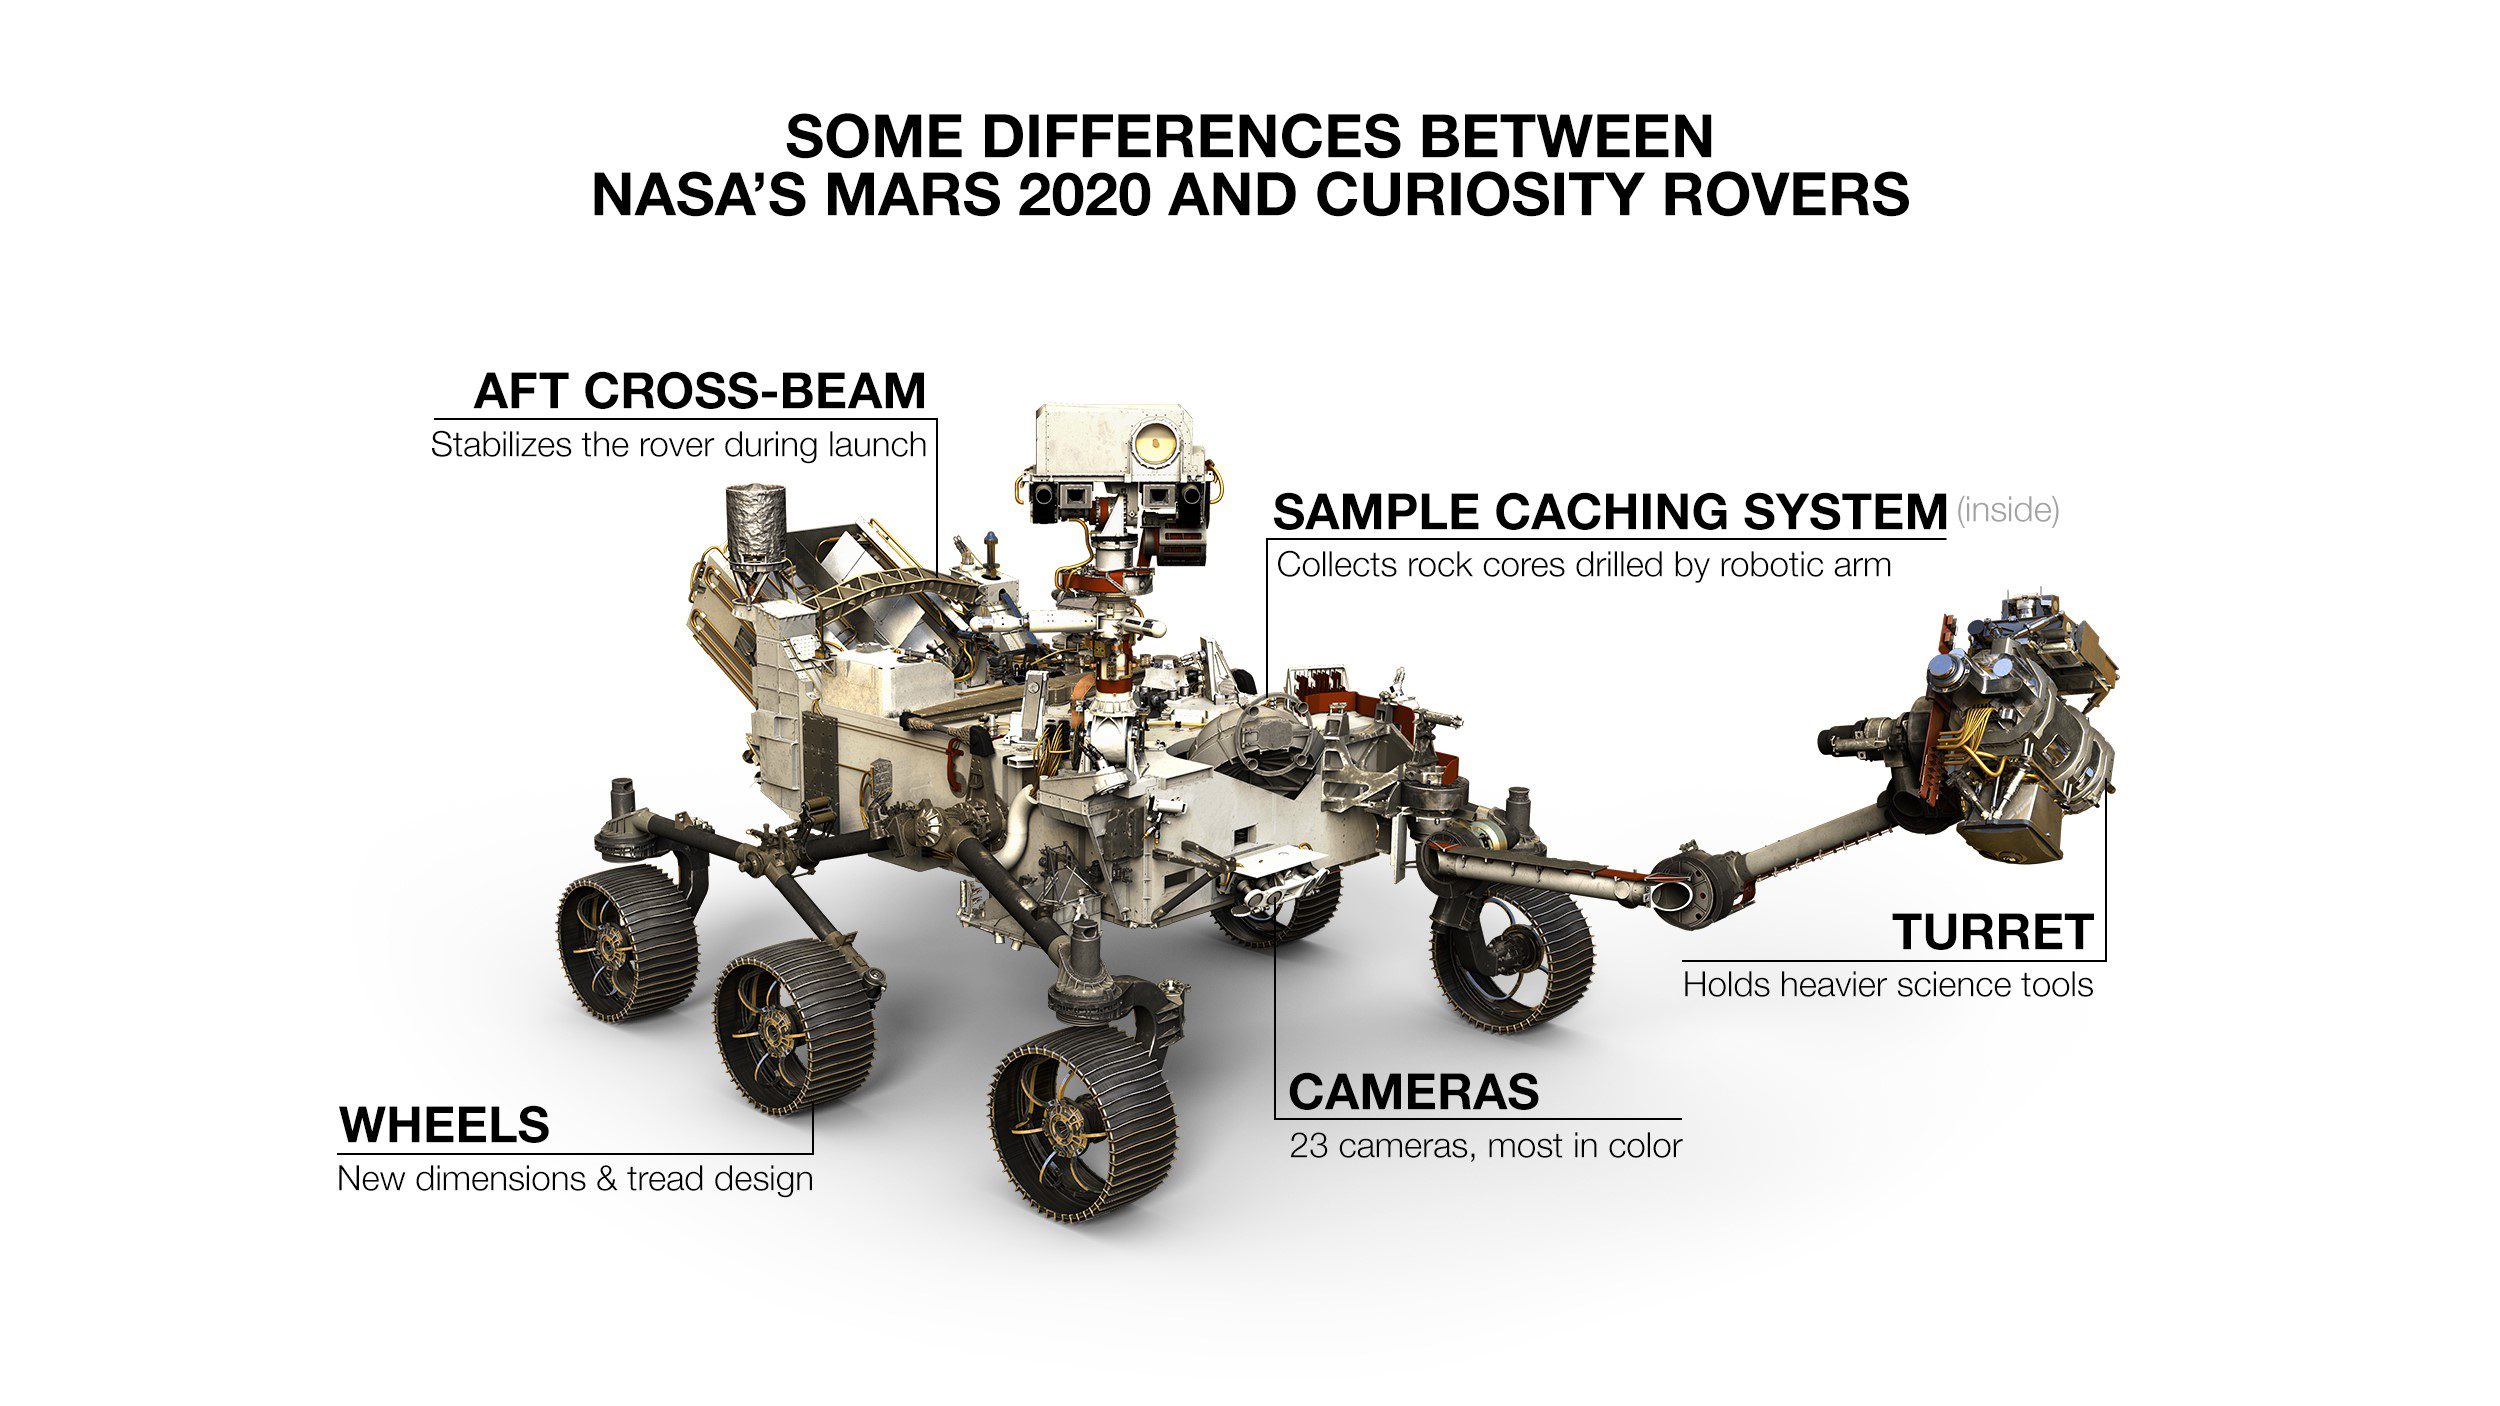

Some Differences Between Mars 2020 and Curiosity

NASA’s Mars 2020 rover looks virtually the same as Curiosity, but there are a number of differences. One giveaway to which rover you’re looking at is 2020’s aft cross-beam, which looks a bit like a shopping cart handle.

JPL is building and will manage operations of the Mars 2020 rover for the NASA Science Mission Directorate at the agency’s headquarters in Washington.

Credit: NASA/JPL-Caltech